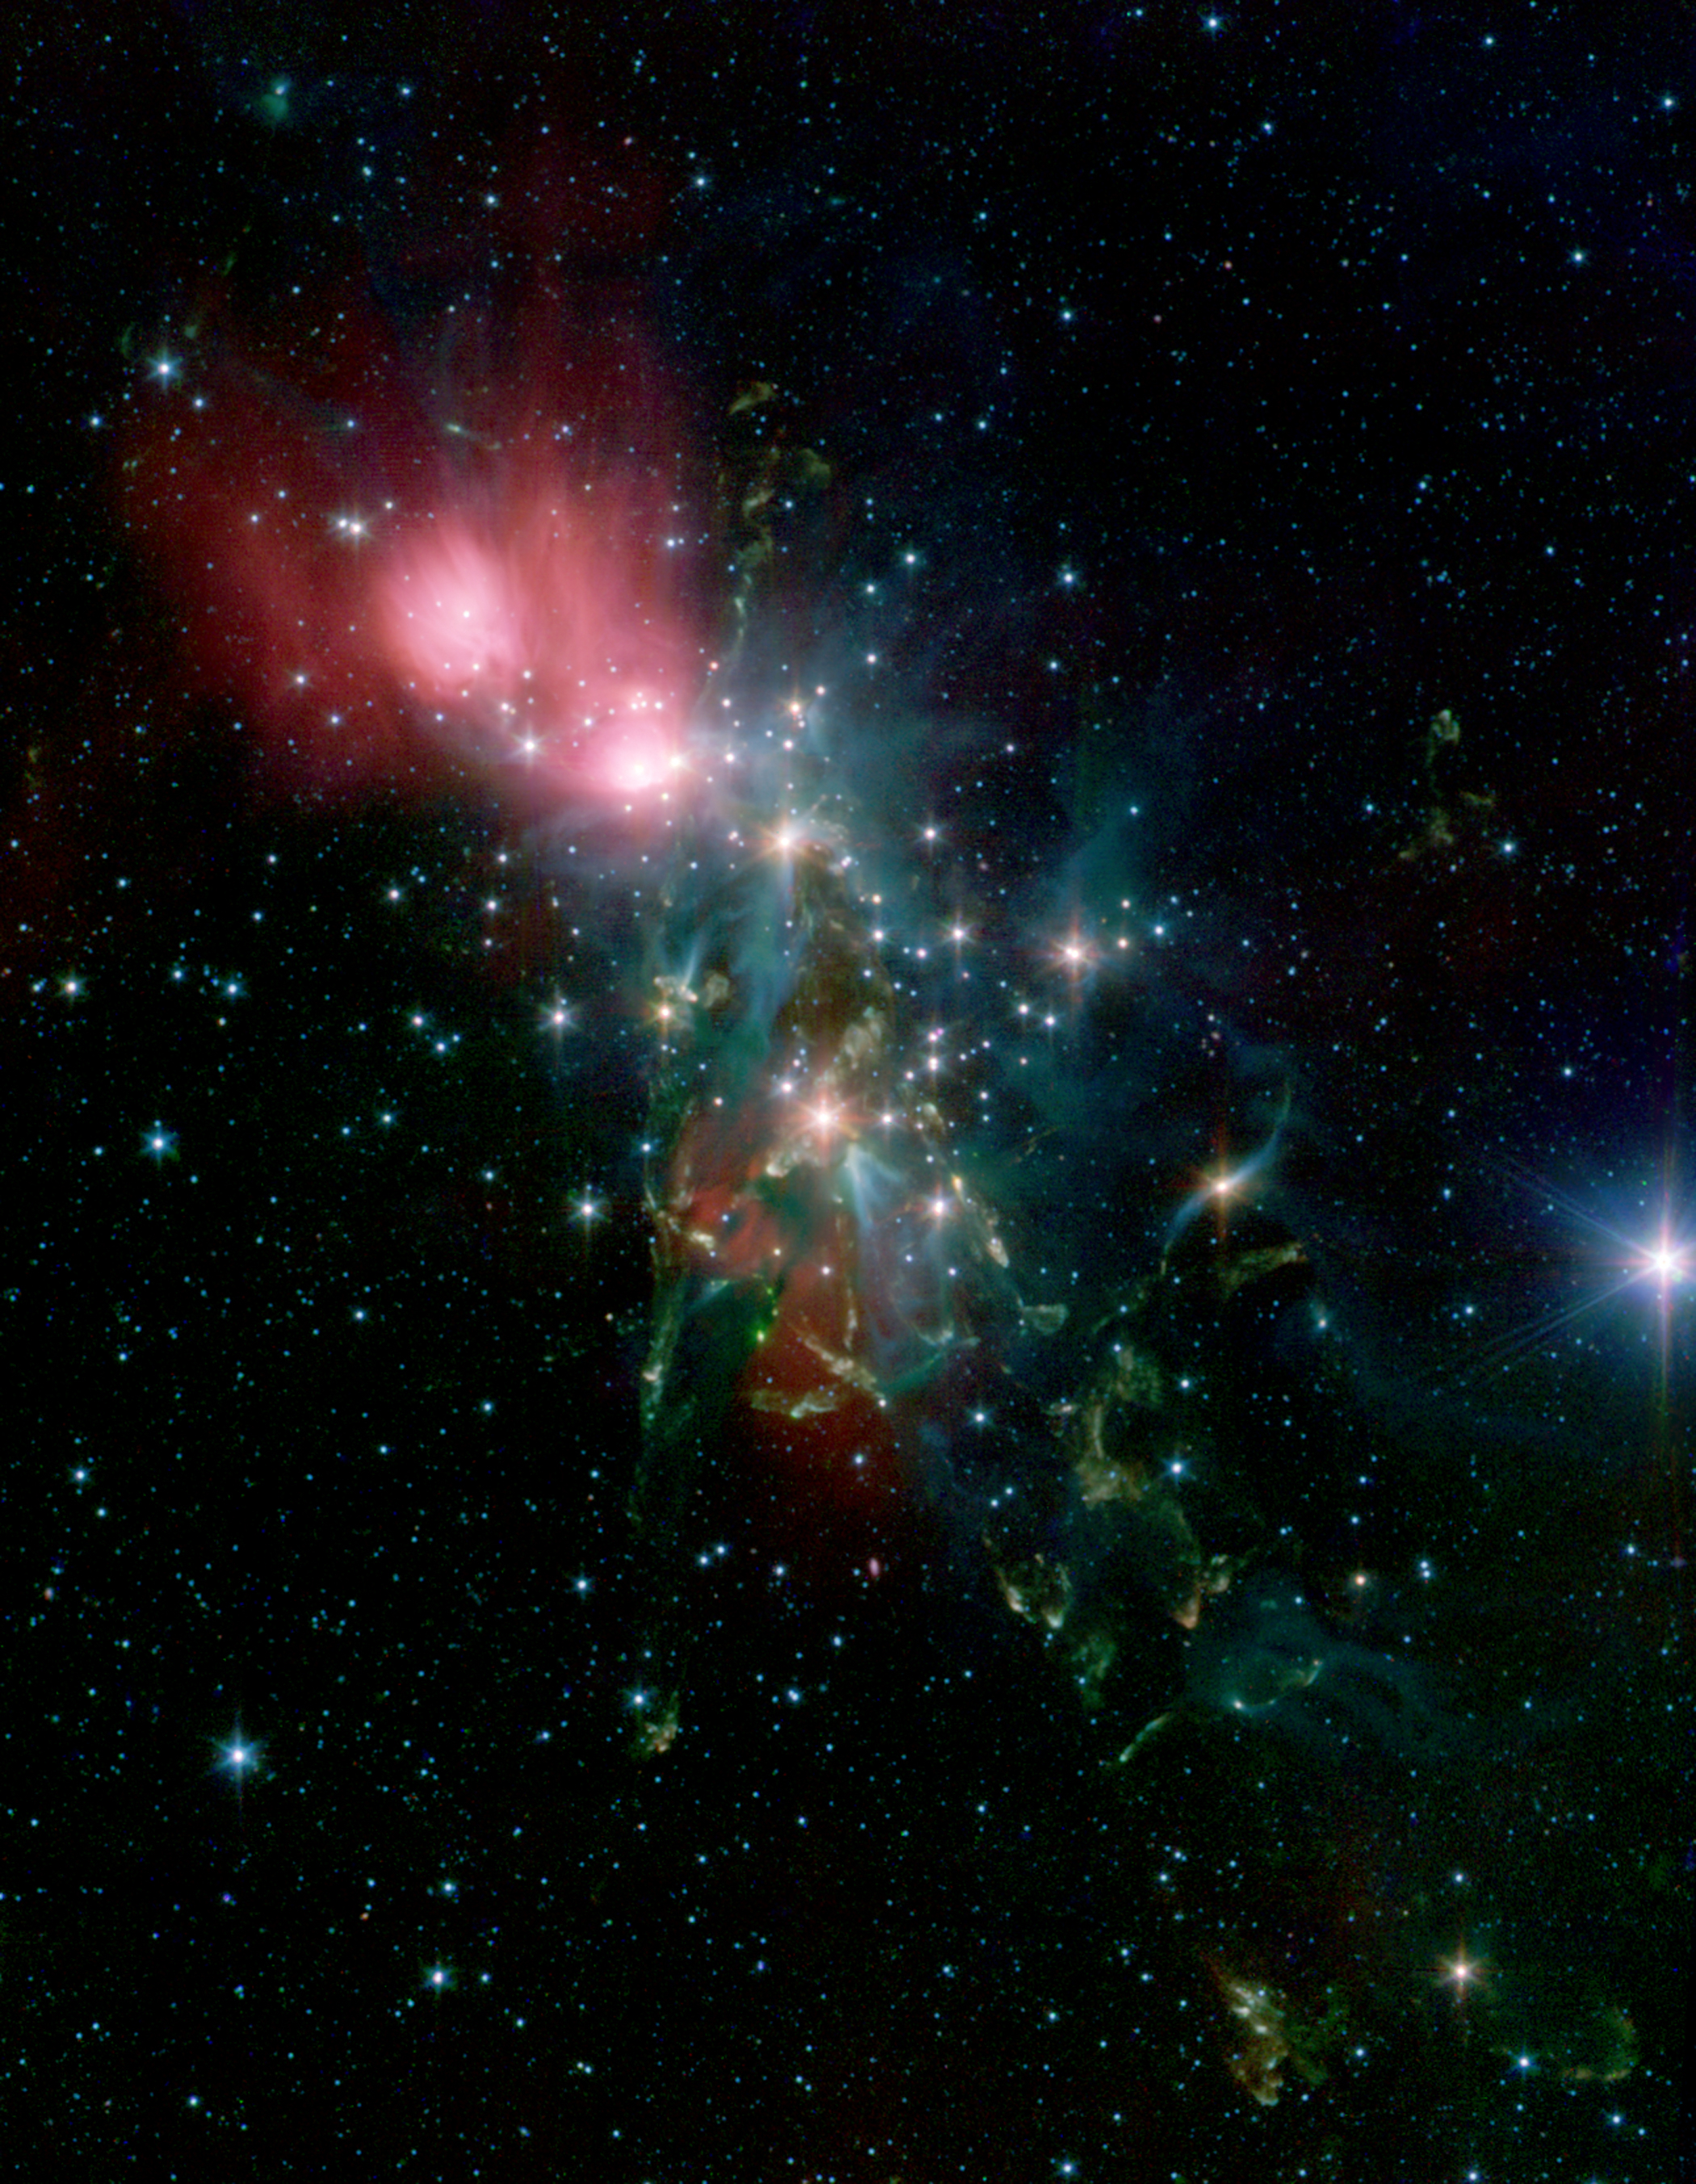

NGC 1333 (Spitzer)

Scientists will use Webb to search the nearby stellar nursery NGC 1333 for its smallest, faintest residents. It is an ideal place to look for very faint, free-floating objects, including those with planetary masses. This image was captured by the Spitzer Space Telescope.

Credit: Image: NASA, Caltech, R.A. Gutermuth (CfA)